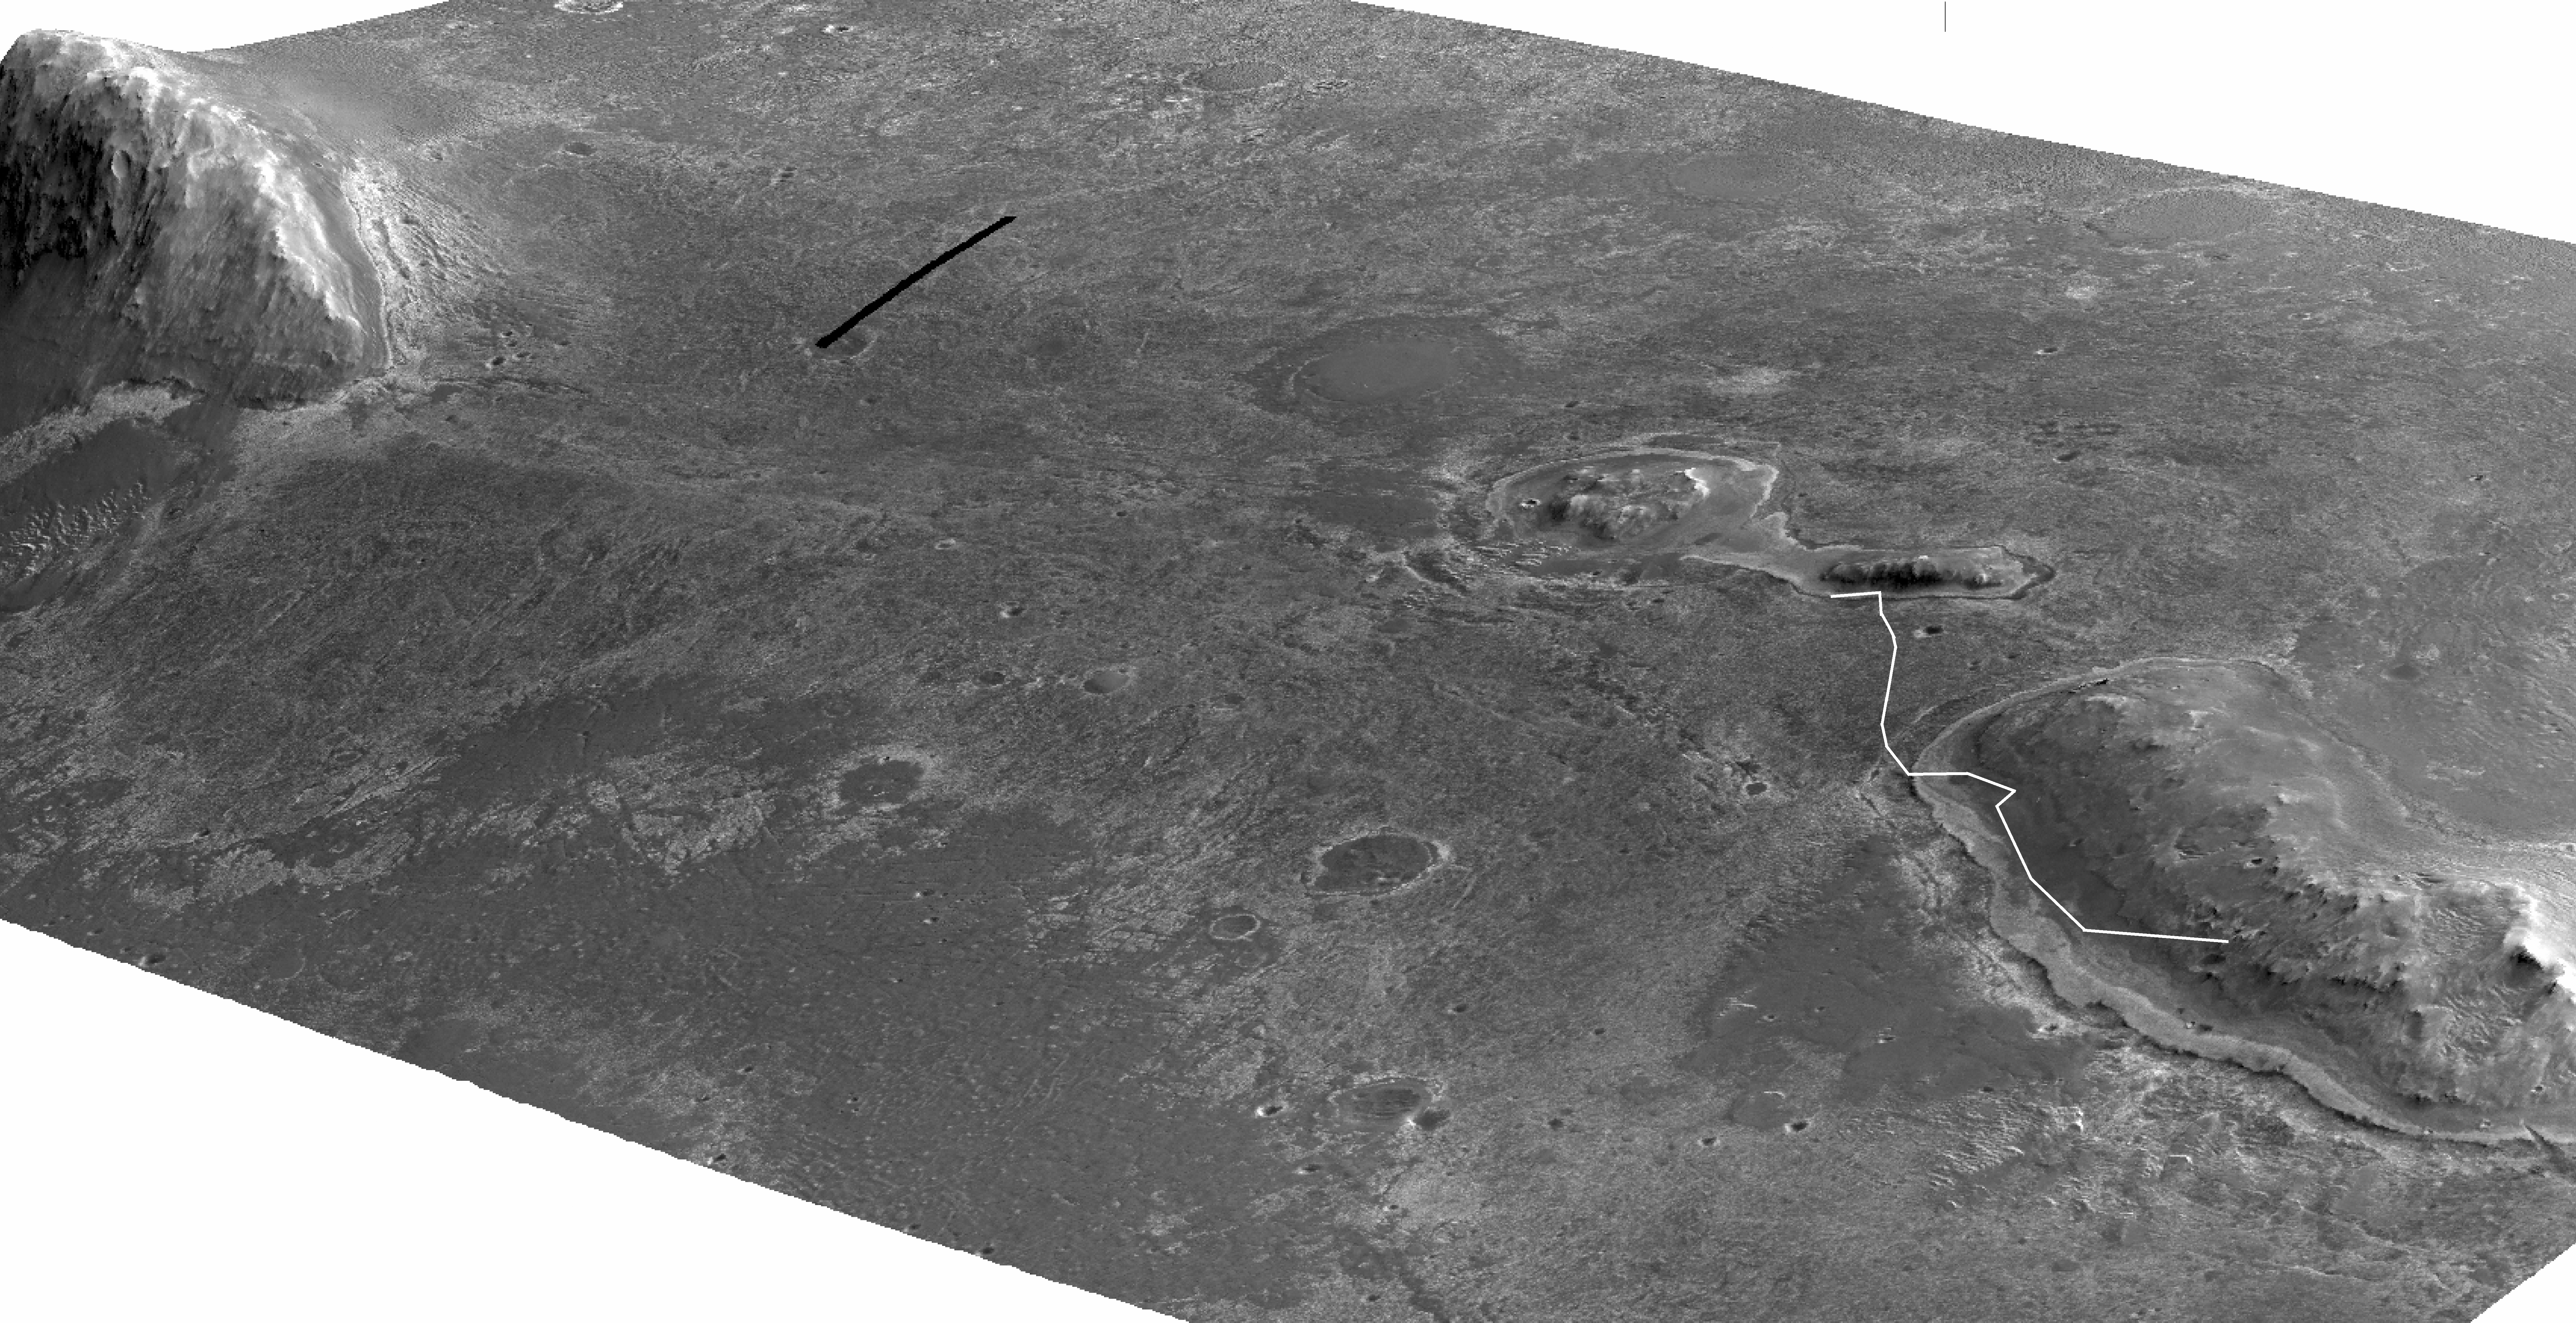

Perspective View of ‘Botany Bay’ and Surroundings, With Vertical Exaggeration

Annotated Version

A stereo pair of images from taken from Mars orbit were used to generate a digital elevation model that is the basis for this simulated perspective view of “Cape York,” “Botany Bay,” and “Solander Point” on the western rim of Endeavour Crater. The view is from the crater interior looking toward the southwest, and the vertical exaggeration is fivefold.

NASA’s Mars Exploration Rover Opportunity investigated the Cape York segment of Endeavour’s rim from August 2011 to May 2013 and then drove away from Cape York toward Solander Point. A white line labeled “Opportunity” indicates the rover’s traverse from a target called “Esperance” on Cape York to the rover’s location on 3,327th sol (Martian day) of the rover’s mission on Mars (June 3, 2013).

The High Resolution Imaging Science Experiment (HiRISE) camera on NASA’s Mars Reconnaissance Orbiter took the images used for creating this elevation model and simulated perspective view.

For reference, the highest elevation on Solander Point is approximately 180 feet (55 meters) above the surrounding plains. Opportunity is on the way to the northern tip of Solander Point to spend the upcoming winter season. That location has a north-facing slope favorable for electrical output by Opportunity’s solar panels during the Mars southern-hemisphere winter. Researchers expect that tens of yards, or meters, of ancient strata uplifted by or deposited during the formation of Endeavour Crater will be exposed for detailed measurements.

Ohio State University, Columbus, generated the digital elevation model using HiRISE frames catalogued as PSP_018701_1775_red.jp2 and PSP_018846_1775_red. jp2. The University of Arizona, Tucson, operates HiRISE. NASA’s Jet Propulsion Laboratory, a division of the California Institute of Technology, Pasadena, manages the Mars Exploration Rover and Mars Reconnaissance Orbiter projects for NASA’s Science Mission Directorate, Washington.

Credit: NASA/JPL-Caltech/UA/OSU